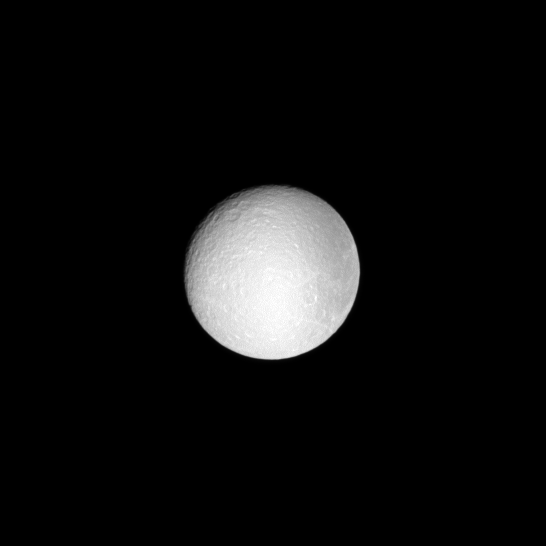

Low Contrast Rhea

The battered features of the moon Rhea, seen at low phase, appear washed out by the sun.

This view looks toward the Saturn-facing side of Rhea at a sun-Rhea-spacecraft, or phase, angle of 15 degrees. To see Rhea at an even lower phase angle — near opposition — see PIA10542.

North on Rhea (1528 kilometers, or 949 miles across) is up and rotated 7 degrees to the left. The image was taken in visible light with the Cassini spacecraft narrow-angle camera on May 26, 2009. The view was obtained at a distance of approximately 1.4 million kilometers (870,000 miles) from Rhea. Image scale is 9 kilometers (6 miles) per pixel.

The Cassini-Huygens mission is a cooperative project of NASA, the European Space Agency and the Italian Space Agency. The Jet Propulsion Laboratory, a division of the California Institute of Technology in Pasadena, manages the mission for NASA’s Science Mission Directorate, Washington, D.C. The Cassini orbiter and its two onboard cameras were designed, developed and assembled at JPL. The imaging operations center is based at the Space Science Institute in Boulder, Colo.

Credit: NASA/JPL/Space Science Institute